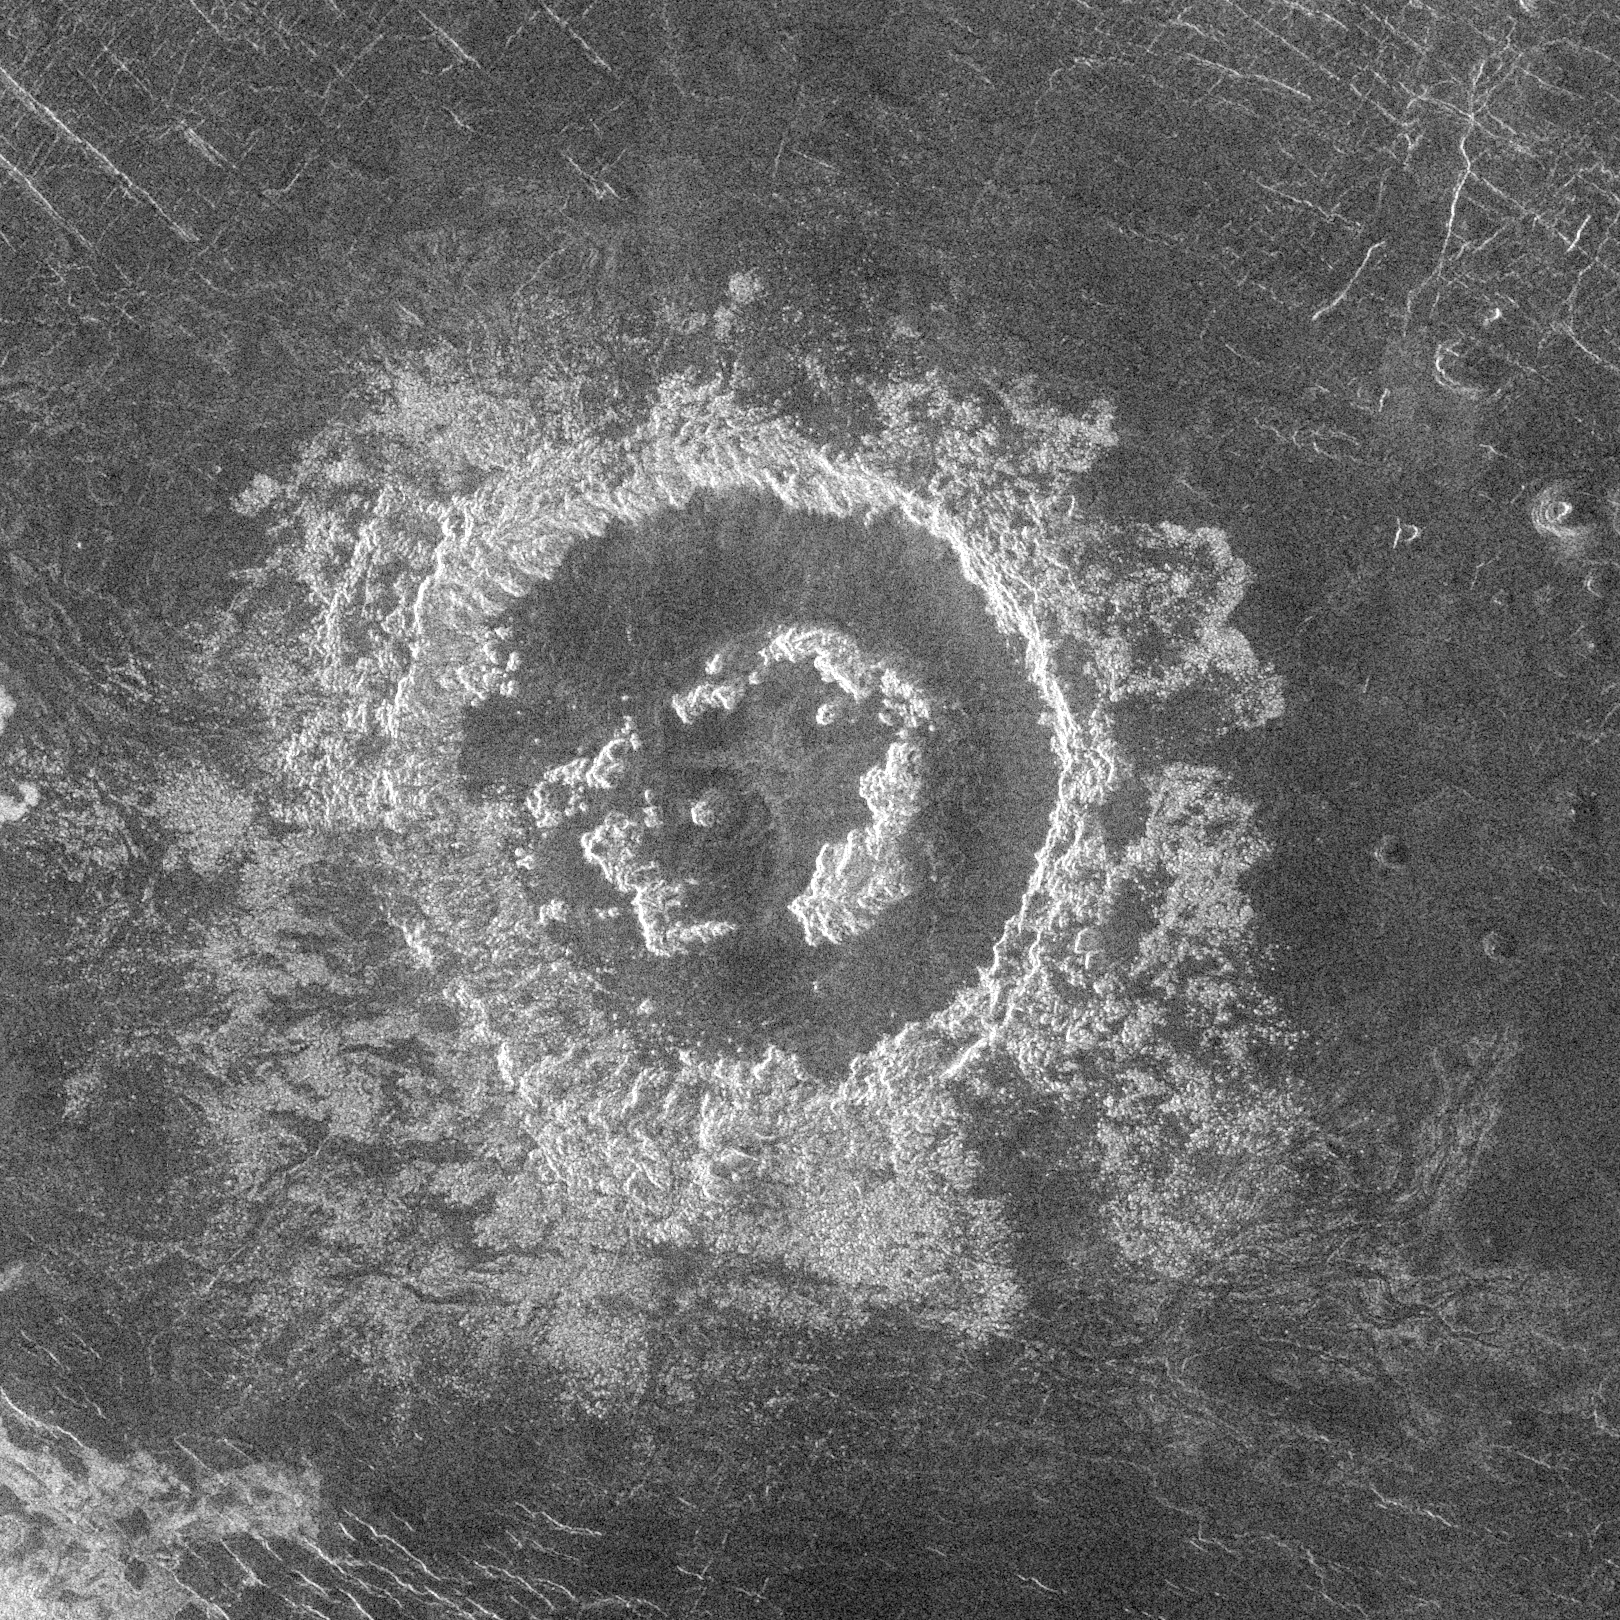

Venus – Barton Crater

During orbits 404 through 414 on 19-20 September 1990, Magellan imaged a peak-ring crater that is 50 kilometers in diameter located at latitude 27.4 degrees north and longitude 337.5 degrees east. The name Barton has been proposed by the Magellan Science Team for this crater, after Clara Barton, founder of the Red Cross; however, the name is tentative pending approval by the International Astronomical Union.

Barton is just at the diameter size that Venus craters appear to begin to possess peak-rings instead of a single central peak or central peak complex like does 75 percent of the craters with diameters between 50 and about 15 kilometers. The floor of the crater is flat and radar-dark, indicating possible infilling by volcanic deposits sometime following the impact event. Barton’s central peak ring is discontinuous and appears to have been disrupted or separated during or following the cratering process. The extremely blocky crater deposits (ejecta) surrounding Barton appear to be most extensive on the southwest to southeast (lower left to right) side of the crater.

Credit: NASA/JPL